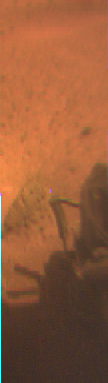

Multispectral Slice of APXS

Portions of Sojourner’s Alpha Proton X-Ray Spectrometer (APXS), a deployment spring, and the rock Barnacle Bill are visible in this color image. The image was taken by Sojourner’s rear camera, and shows that the APXS made good contact with Barnacle Bill.

Mars Pathfinder is the second in NASA’s Discovery program of low-cost spacecraft with highly focused science goals. The Jet Propulsion Laboratory, Pasadena, CA, developed and manages the Mars Pathfinder mission for NASA’s Office of Space Science, Washington, D.C. JPL is an operating division of the California Institute of Technology (Caltech). The Imager for Mars Pathfinder (IMP) was developed by the University of Arizona Lunar and Planetary Laboratory under contract to JPL. Peter Smith is the Principal Investigator.

Photojournal note: Sojourner spent 83 days of a planned seven-day mission exploring the Martian terrain, acquiring images, and taking chemical, atmospheric and other measurements. The final data transmission received from Pathfinder was at 10:23 UTC on September 27, 1997. Although mission managers tried to restore full communications during the following five months, the successful mission was terminated on March 10, 1998.

Credit: NASA/JPL